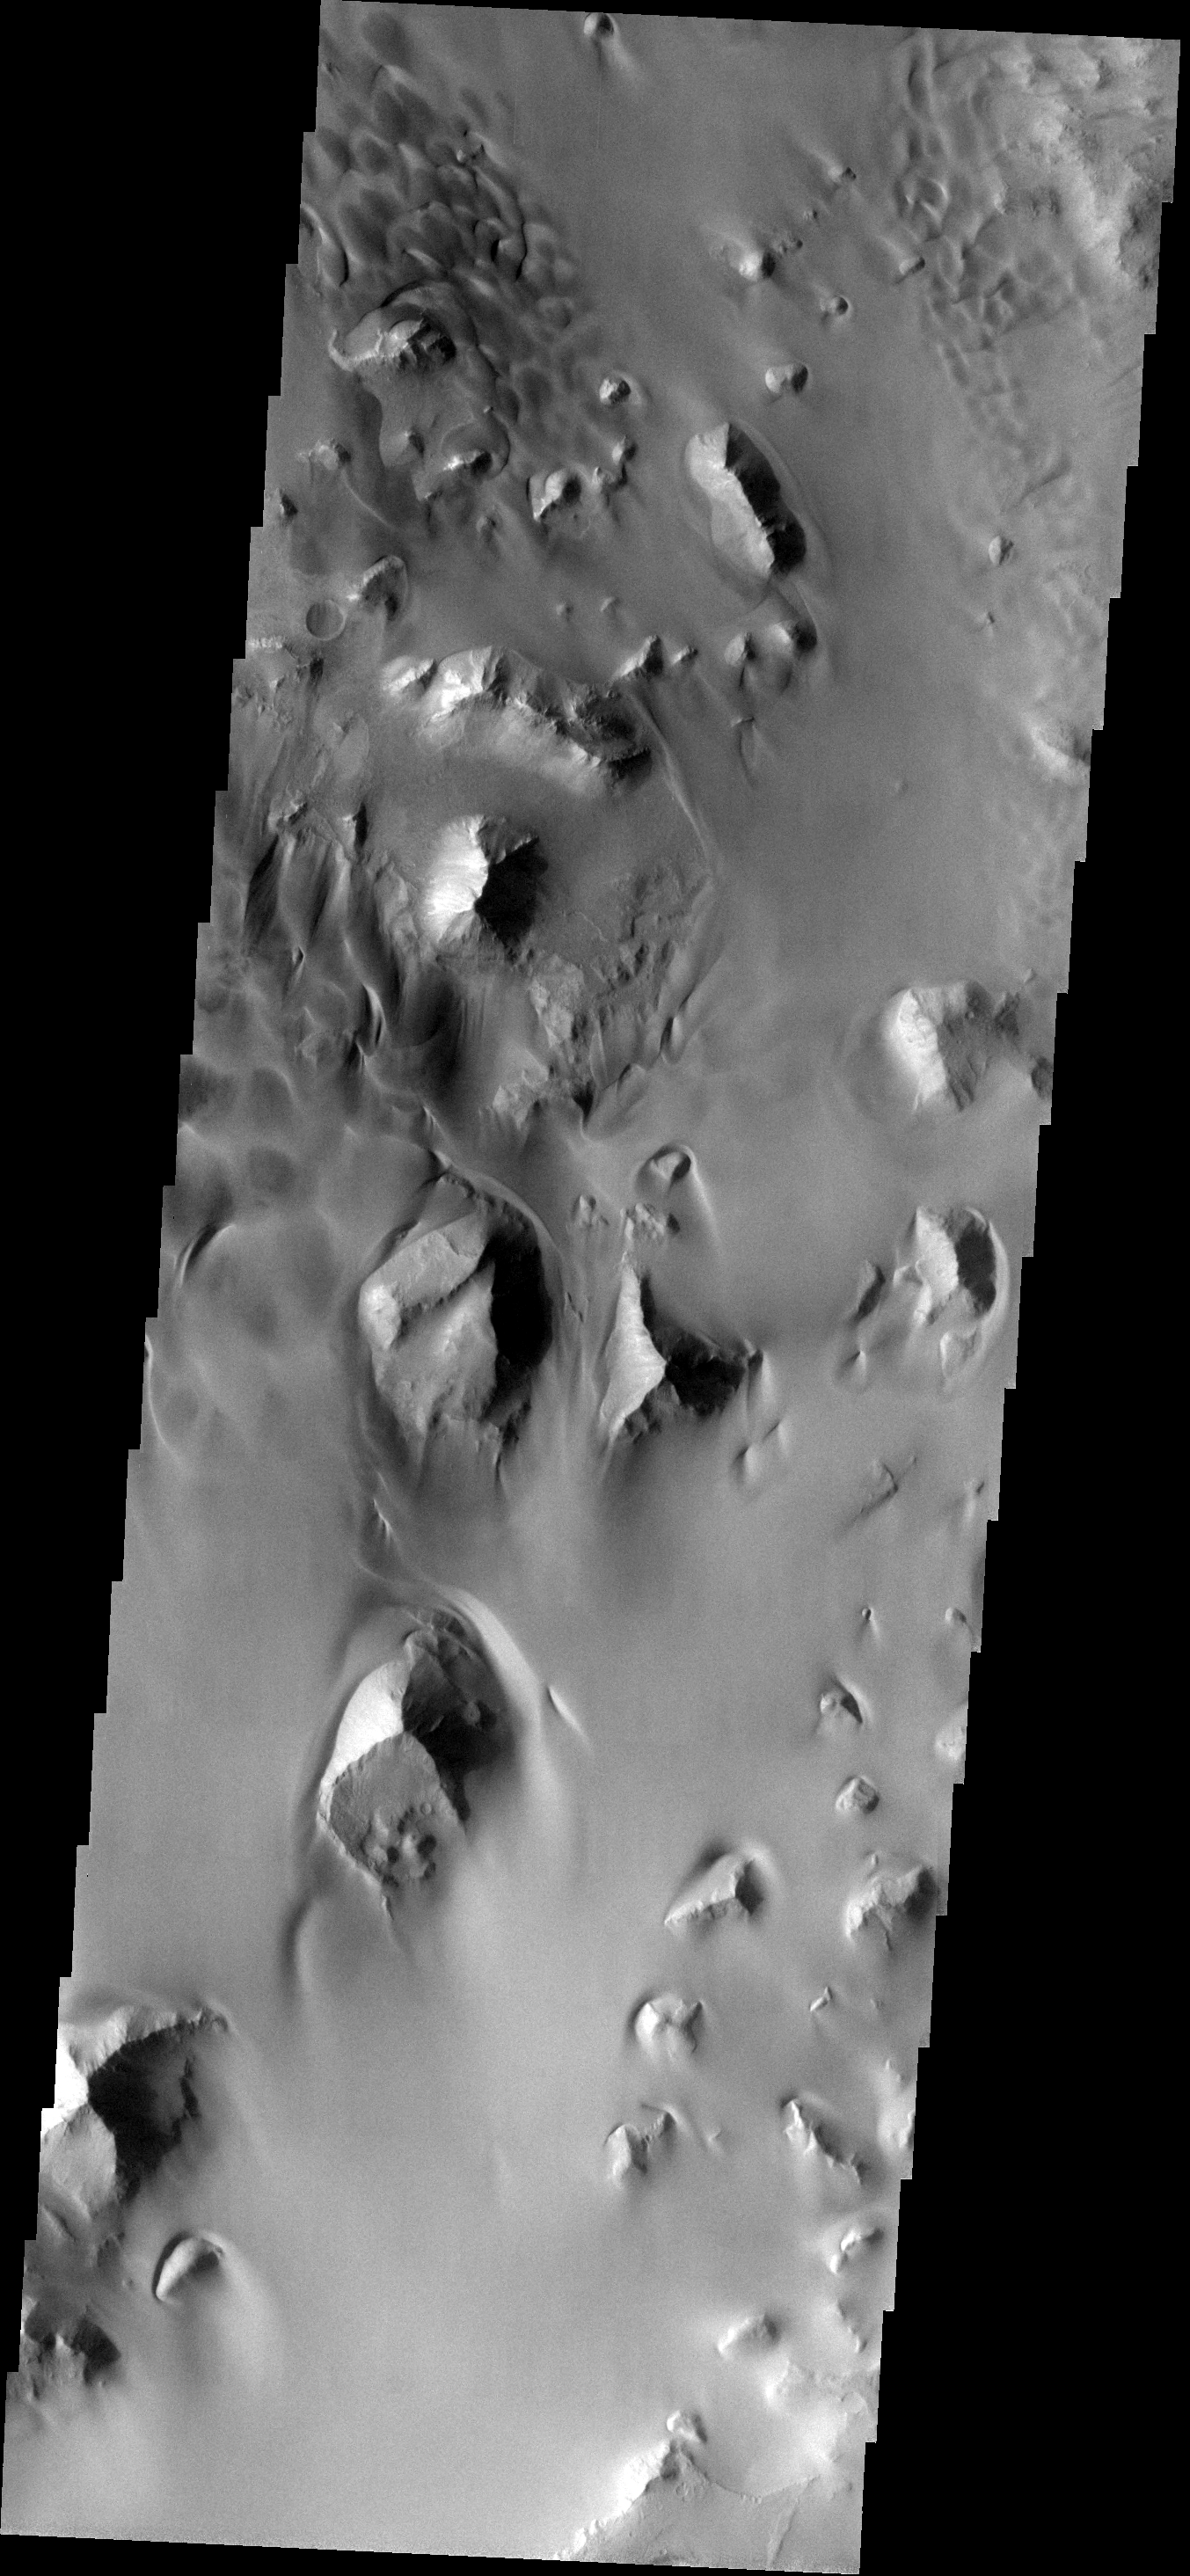

Dune Field

This large sand sheet and dune field is located on the floor of Juventae Chasma.

Image information: VIS instrument. Latitude -3.9N, Longitude 299.2E. 18 meter/pixel resolution.

Please see the THEMIS Data Citation Note for details on crediting THEMIS images.

Note: this THEMIS visual image has not been radiometrically nor geometrically calibrated for this preliminary release. An empirical correction has been performed to remove instrumental effects. A linear shift has been applied in the cross-track and down-track direction to approximate spacecraft and planetary motion. Fully calibrated and geometrically projected images will be released through the Planetary Data System in accordance with Project policies at a later time.

NASA’s Jet Propulsion Laboratory manages the 2001 Mars Odyssey mission for NASA’s Office of Space Science, Washington, D.C. The Thermal Emission Imaging System (THEMIS) was developed by Arizona State University, Tempe, in collaboration with Raytheon Santa Barbara Remote Sensing. The THEMIS investigation is led by Dr. Philip Christensen at Arizona State University. Lockheed Martin Astronautics, Denver, is the prime contractor for the Odyssey project, and developed and built the orbiter. Mission operations are conducted jointly from Lockheed Martin and from JPL, a division of the California Institute of Technology in Pasadena.

Credit: NASA/JPL/ASU